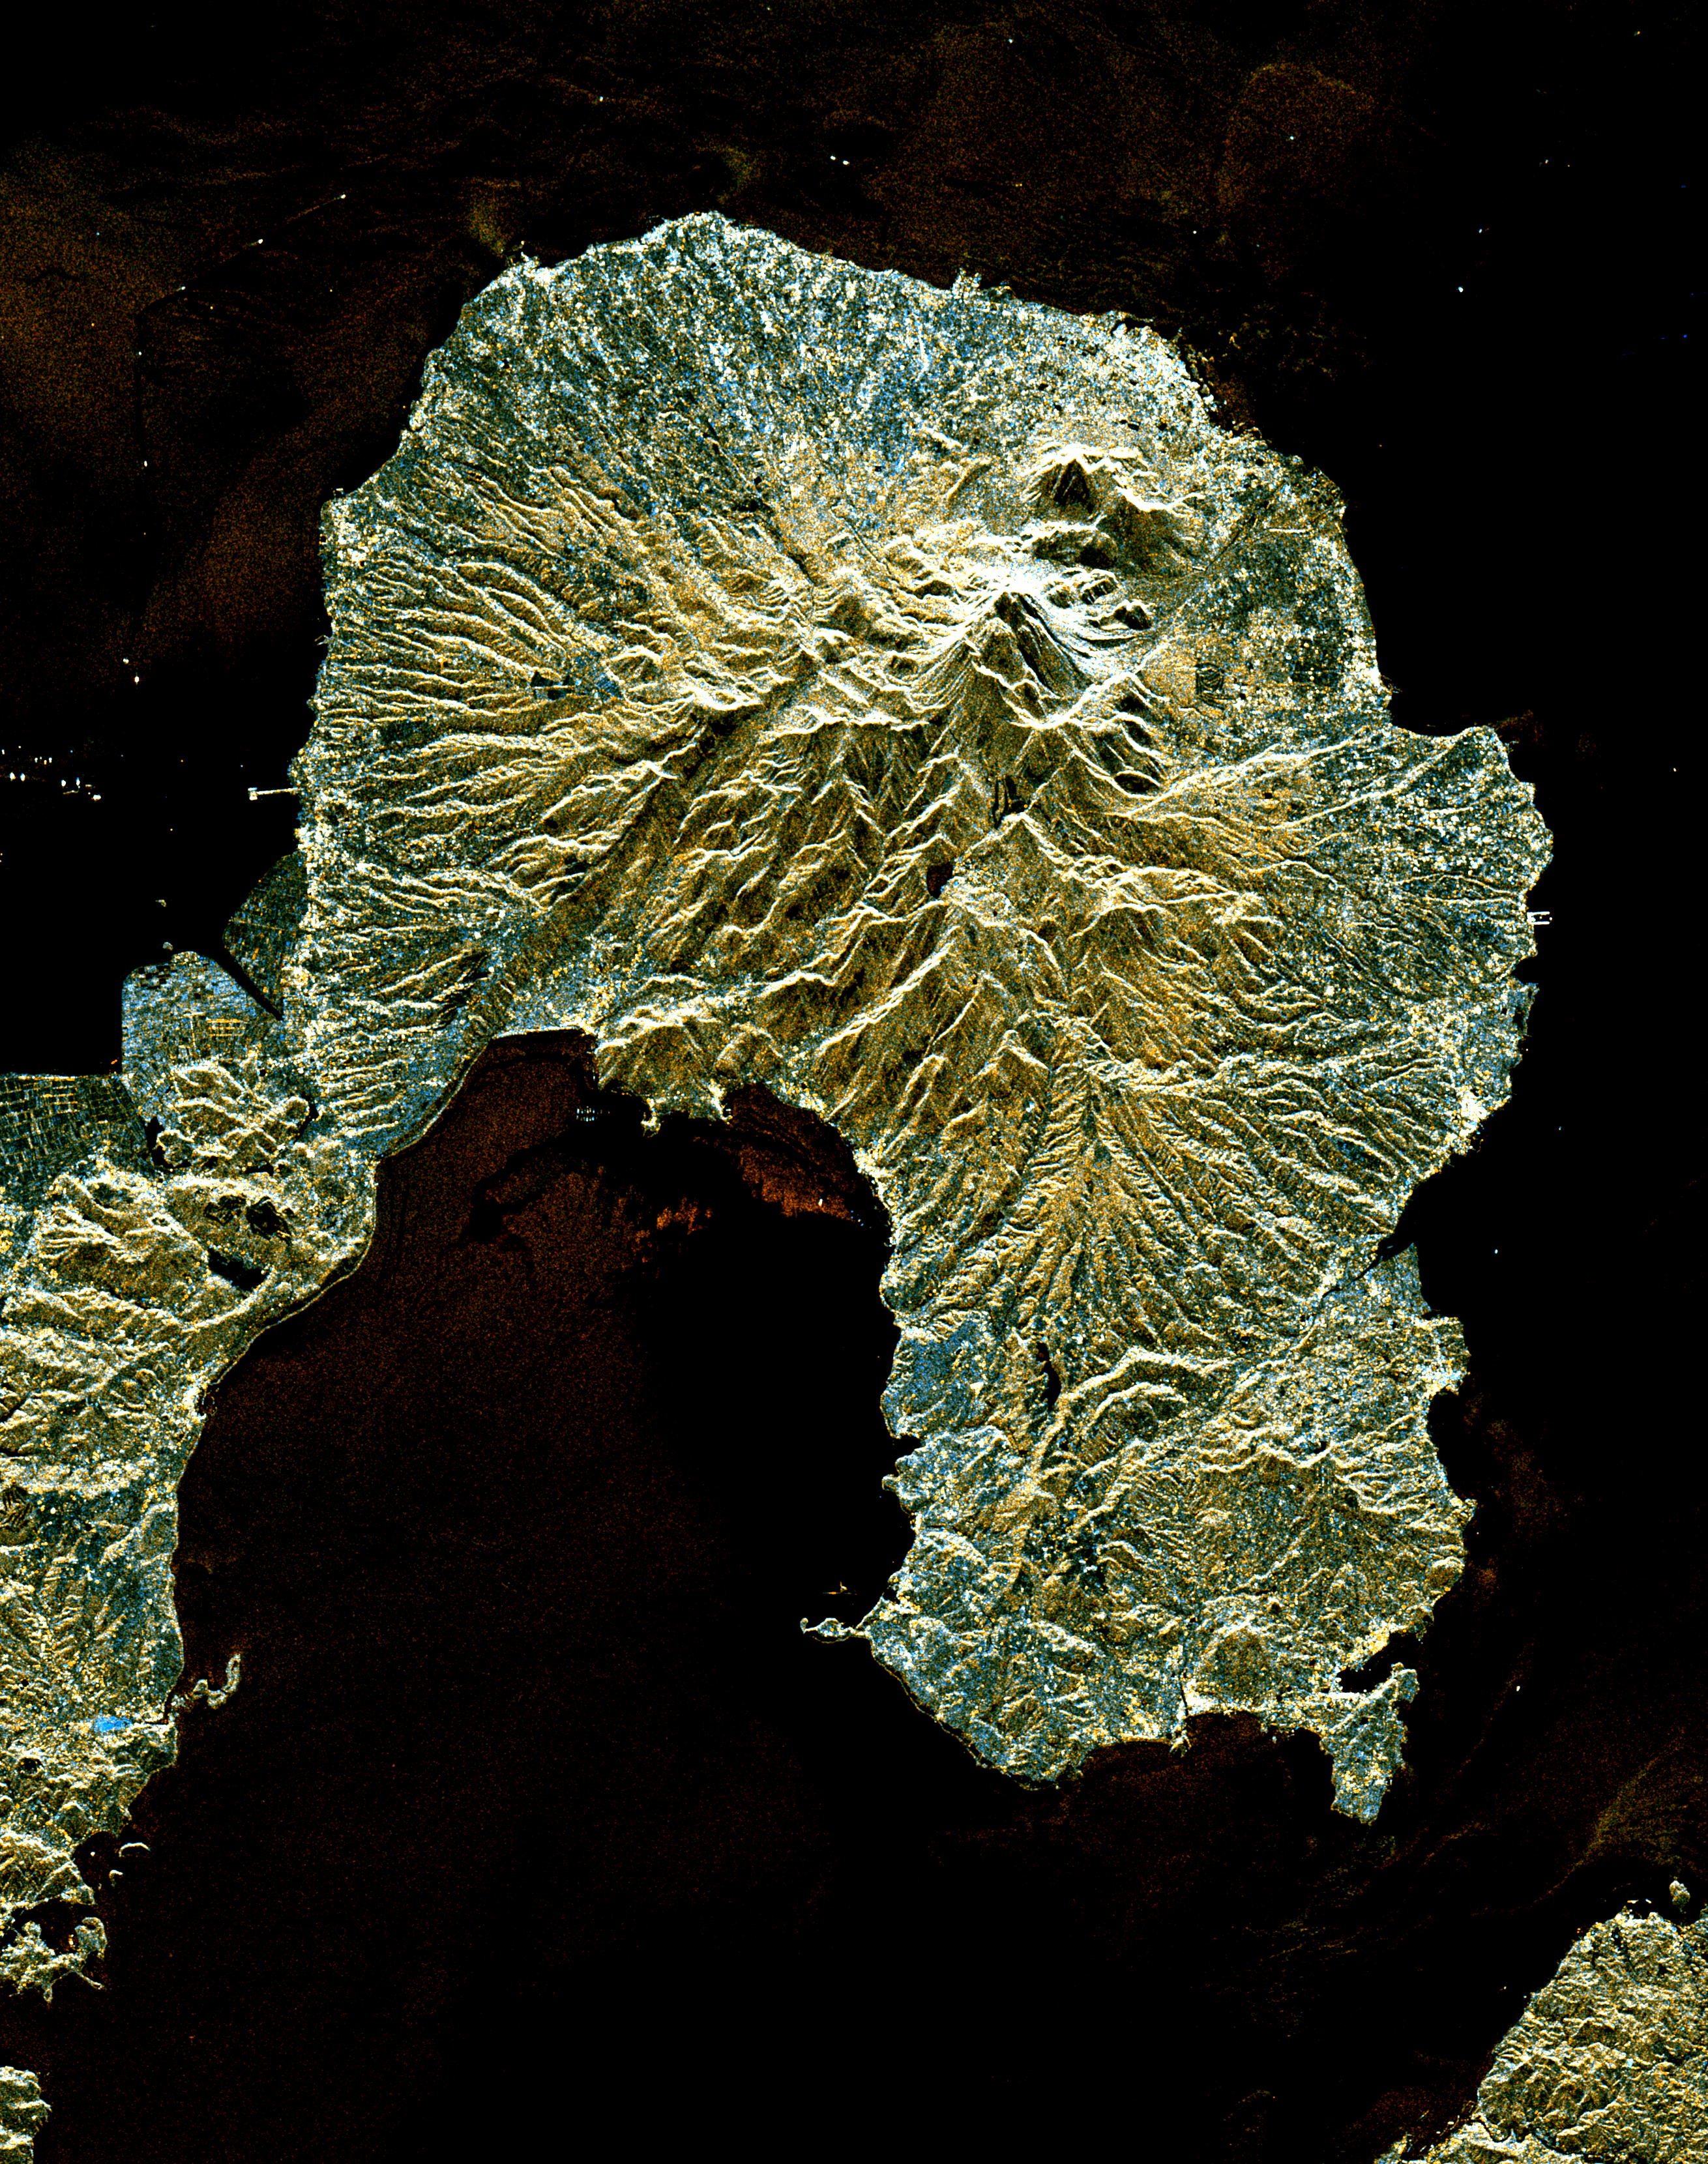

Unzen Volcano, Japan

This is a space radar image of the area around the Unzen volcano, on the west coast of Kyushu Island in southwestern Japan. Unzen, which appears in this image as a large triangular peak with a white flank near the center of the peninsula, has been continuously active since a series of powerful eruptions began in 1991. The image was acquired by the Spaceborne Imaging Radar-C/X-band Synthetic Aperture Radar (SIR-C/X-SAR) aboard the space shuttle Endeavour on its 93rd orbit on April 15, 1994. The image shows an area 41.5 kilometers by 32.8 kilometers (25.7 miles by 20.3 miles) that is centered at 32.75 degrees north latitude and 130.15 degrees east longitude. North is toward the upper left of the image. The radar illumination is from the top of the image. The colors in this image were obtained using the following radar channels: red represents the L-band (vertically transmitted and received); green represents the average of L-band and C-band (vertically transmitted and received); blue represents the C-band (vertically transmitted and received). Unzen is one of 15 “Decade” volcanoes identified by the scientific community as posing significant potential threats to large local populations. The city of Shimabara sits along the coast at the foot of Unzen on its east and northeast sides. At the summit of Unzen a dome of thick lava has been growing continuously since 1991. Collapses of the sides of this dome have generated deadly avalanches of hot gas and rock known as pyroclastic flows. Volcanologists can use radar image data to monitor the growth of lava domes, to better understand and predict potentially hazardous collapses.

Spaceborne Imaging Radar-C and X-Synthetic Aperture Radar (SIR-C/X-SAR) is part of NASA’s Mission to Planet Earth. The radars illuminate Earth with microwaves allowing detailed observations at any time, regardless of weather or sunlight conditions. SIR-C/X-SAR uses three microwave wavelengths: L-band (24 cm), C-band (6 cm) and X-band (3 cm). The multi-frequency data will be used by the international scientific community to better understand the global environment and how it is changing. The SIR-C/X-SAR data, complemented by aircraft and ground studies, will give scientists clearer insights into those environmental changes which are caused by nature and those changes which are induced by human activity. SIR-C was developed by NASA’s Jet Propulsion Laboratory. X-SAR was developed by the Dornier and Alenia Spazio companies for the German space agency, Deutsche Agentur fuer Raumfahrtangelegenheiten (DARA), and the Italian space agency, Agenzia Spaziale Italiana (ASI).

Credit: NASA/JPL